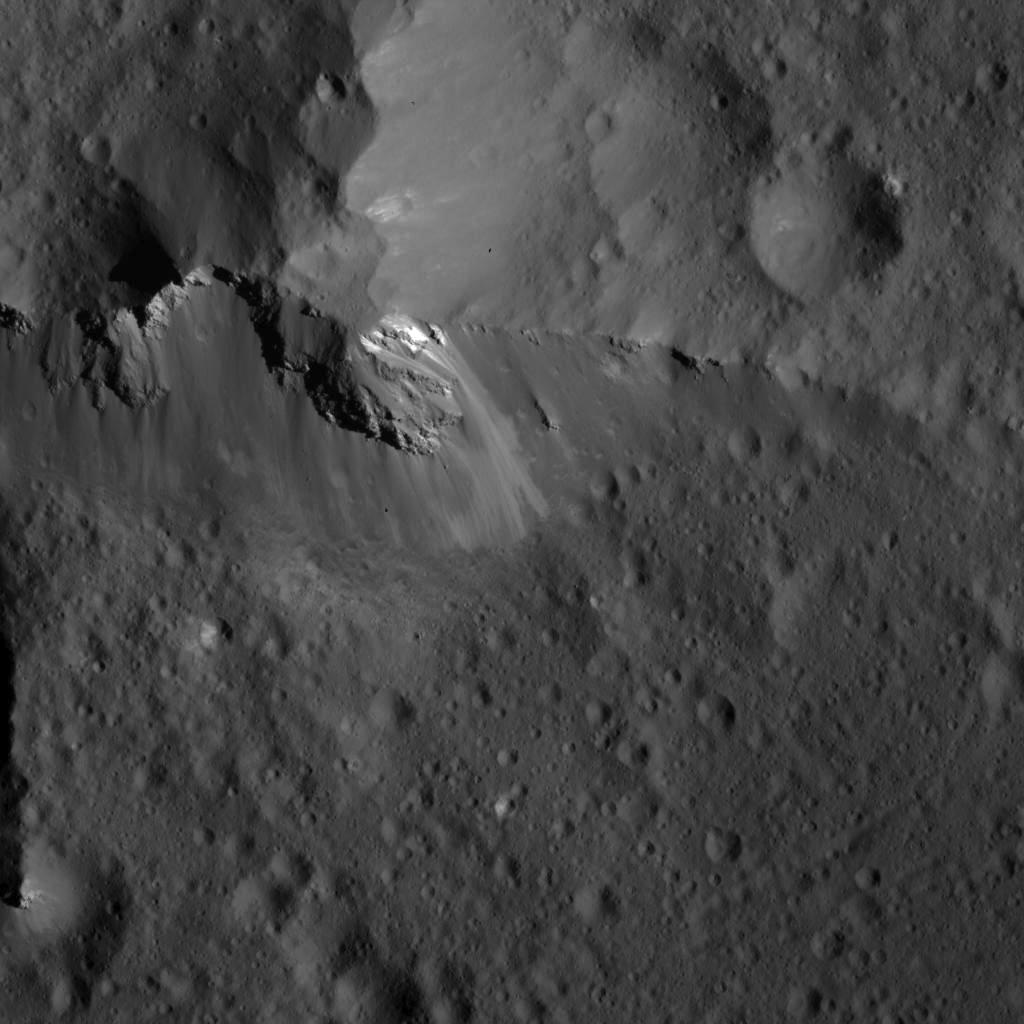

Detail of Urvara Crater’s Central Ridge

This image was obtained by NASA’s Dawn spacecraft on July 6, 2018 from an altitude of about 72 miles (116 kilometers).

The center of this picture is located at about 44.1 degrees south latitude and 249.1 degrees east longitude.

Dawn’s mission is managed by JPL for NASA’s Science Mission Directorate in Washington. Dawn is a project of the directorates Discovery Program, managed by NASA’s Marshall Space Flight Center in Huntsville, Alabama. JPL is responsible for overall Dawn mission science. Orbital ATK Inc., in Dulles, Virginia, designed and built the spacecraft. The German Aerospace Center, Max Planck Institute for Solar System Research, Italian Space Agency and Italian National Astrophysical Institute are international partners on the mission team.

Credit: NASA/JPL-Caltech/UCLA/MPS/DLR/IDA